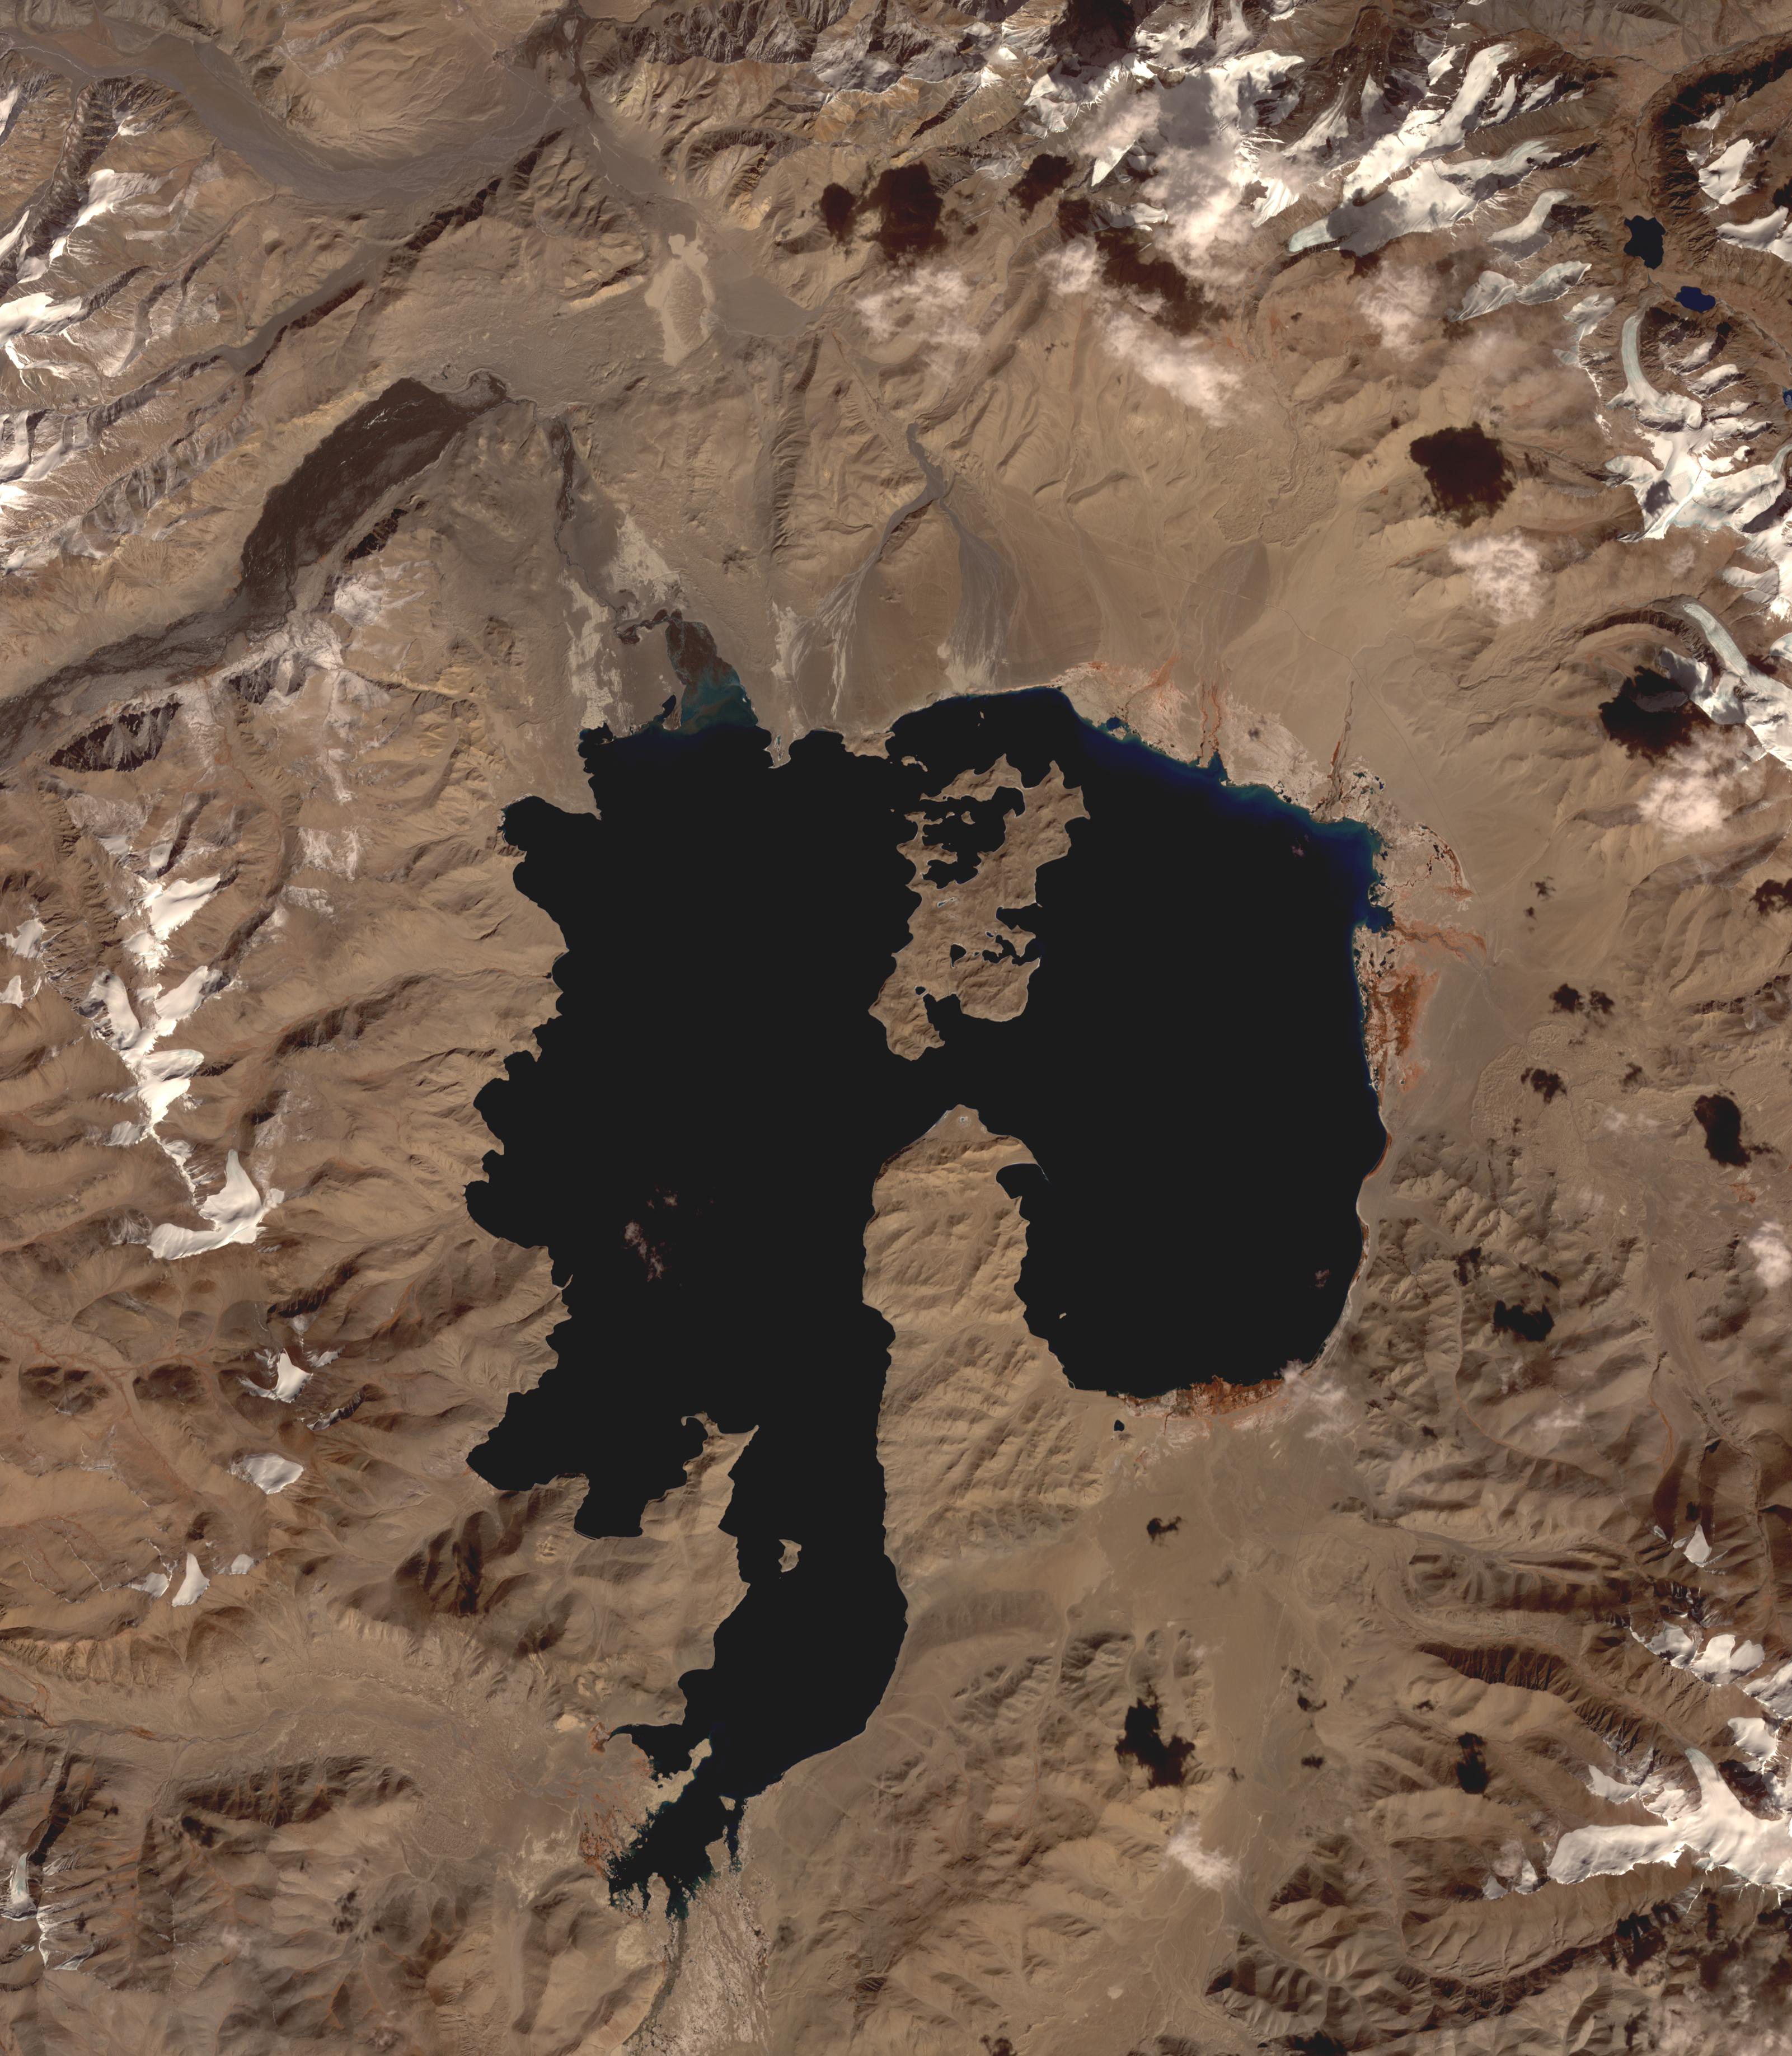

Lake Karakul, Tajikistan

Lake Karakul in northeast Tajikistan is a hypersaline lake with no external drainage, receiving less than 3 cm precipitation per year. It is on the highest part of the fabled Pamir highway at 3900 m. In the local Kyrgyz language, the lake is called “The Black Lake”. Recently, Russian scientists have suggested that the lake occupies a 200 million year old meteor impact crater. The image was acquired October 16, 2016, covers an area of 48 by 55 km, and is located at 39 degrees north, 73.4 degrees east.

With its 14 spectral bands from the visible to the thermal infrared wavelength region and its high spatial resolution of about 50 to 300 feet (15 to 90 meters), ASTER images Earth to map and monitor the changing surface of our planet. ASTER is one of five Earth-observing instruments launched Dec. 18, 1999, on Terra. The instrument was built by Japan’s Ministry of Economy, Trade and Industry. A joint U.S./Japan science team is responsible for validation and calibration of the instrument and data products.

The broad spectral coverage and high spectral resolution of ASTER provides scientists in numerous disciplines with critical information for surface mapping and monitoring of dynamic conditions and temporal change. Example applications are monitoring glacial advances and retreats; monitoring potentially active volcanoes; identifying crop stress; determining cloud morphology and physical properties; wetlands evaluation; thermal pollution monitoring; coral reef degradation; surface temperature mapping of soils and geology; and measuring surface heat balance.

The U.S. science team is located at NASA’s Jet Propulsion Laboratory in Pasadena, Calif. The Terra mission is part of NASA’s Science Mission Directorate, Washington.

Credit: NASA/METI/AIST/Japan Space Systems, and U.S./Japan ASTER Science Team